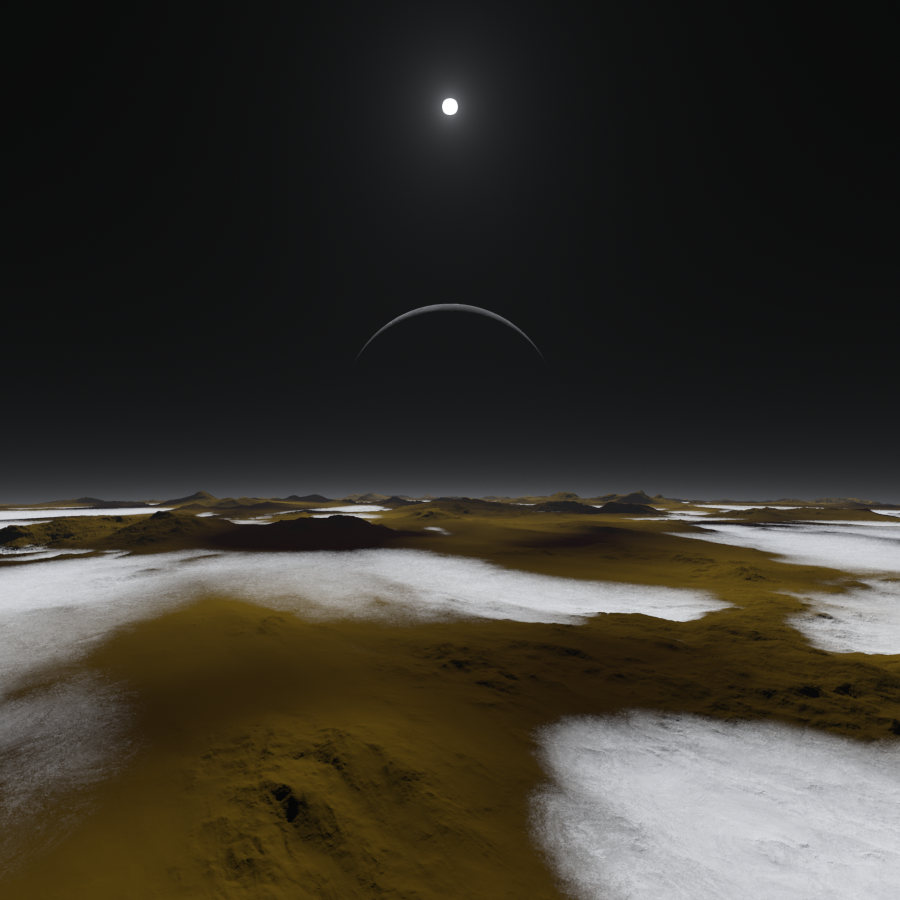

Pluto at High Noon (Artist’s Concept)

Just how dim is the sunlight on Pluto, some three billion miles away? This artist’s concept of the frosty surface of Pluto with Charon and our sun as backdrops illustrates that while sunlight is much weaker than it is here on Earth, it isn’t as dark as you might expect. In fact, you could read a book on the surface of Pluto.

Credit: NASA/Southwest Research Institute/Alex Parker